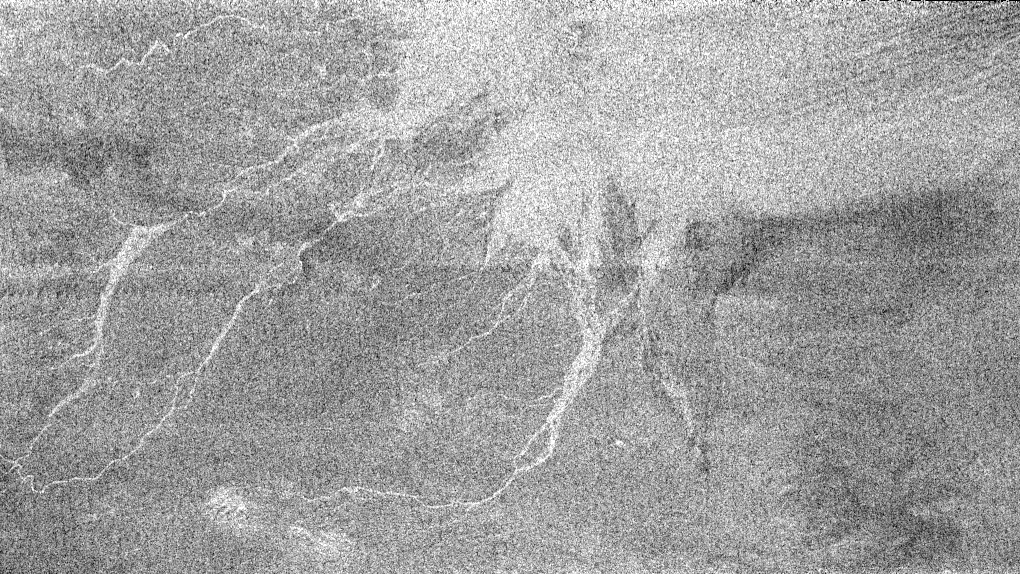

Huygens Landing Site Similarities

This area imaged by the Cassini radar system during the spacecraft’s third close flyby of Titan on Feb. 15, 2005, is just to the east of the Circus Maximus impact feature (see PIA07365).

The white lines could be channels in which fluid flowed from the slopes of Circus Maximus toward the bright area in the upper right. Areas that appear bright at radar wavelengths may be rough or inclined toward the direction of illumination. The bright area in this image could have received outflows of debris from the channels, making the surface appear radar bright. In this sense, the area may resemble somewhat the rubble strewn plains in the region where the Huygens probe landed. The fluid carrying the debris was most likely liquid methane, given the extremely cold ambient conditions at the surface of Titan.

The longest channel in the feature is approximately 200 kilometers long (124 miles). The seams running across the image are an effect of the matching of the different radar beams to assemble the full image.

The Cassini-Huygens mission is a cooperative project of NASA, the European Space Agency and the Italian Space Agency. The Jet Propulsion Laboratory, a division of the California Institute of Technology in Pasadena, manages the Cassini-Huygens mission for NASA’s Science Mission Directorate, Washington, D.C. The Cassini orbiter and its two onboard cameras were designed, developed and assembled at JPL. The radar instrument team is based at JPL, working with team members from the United States and several European countries.

Credit: NASA/JPL-Caltech/ASI